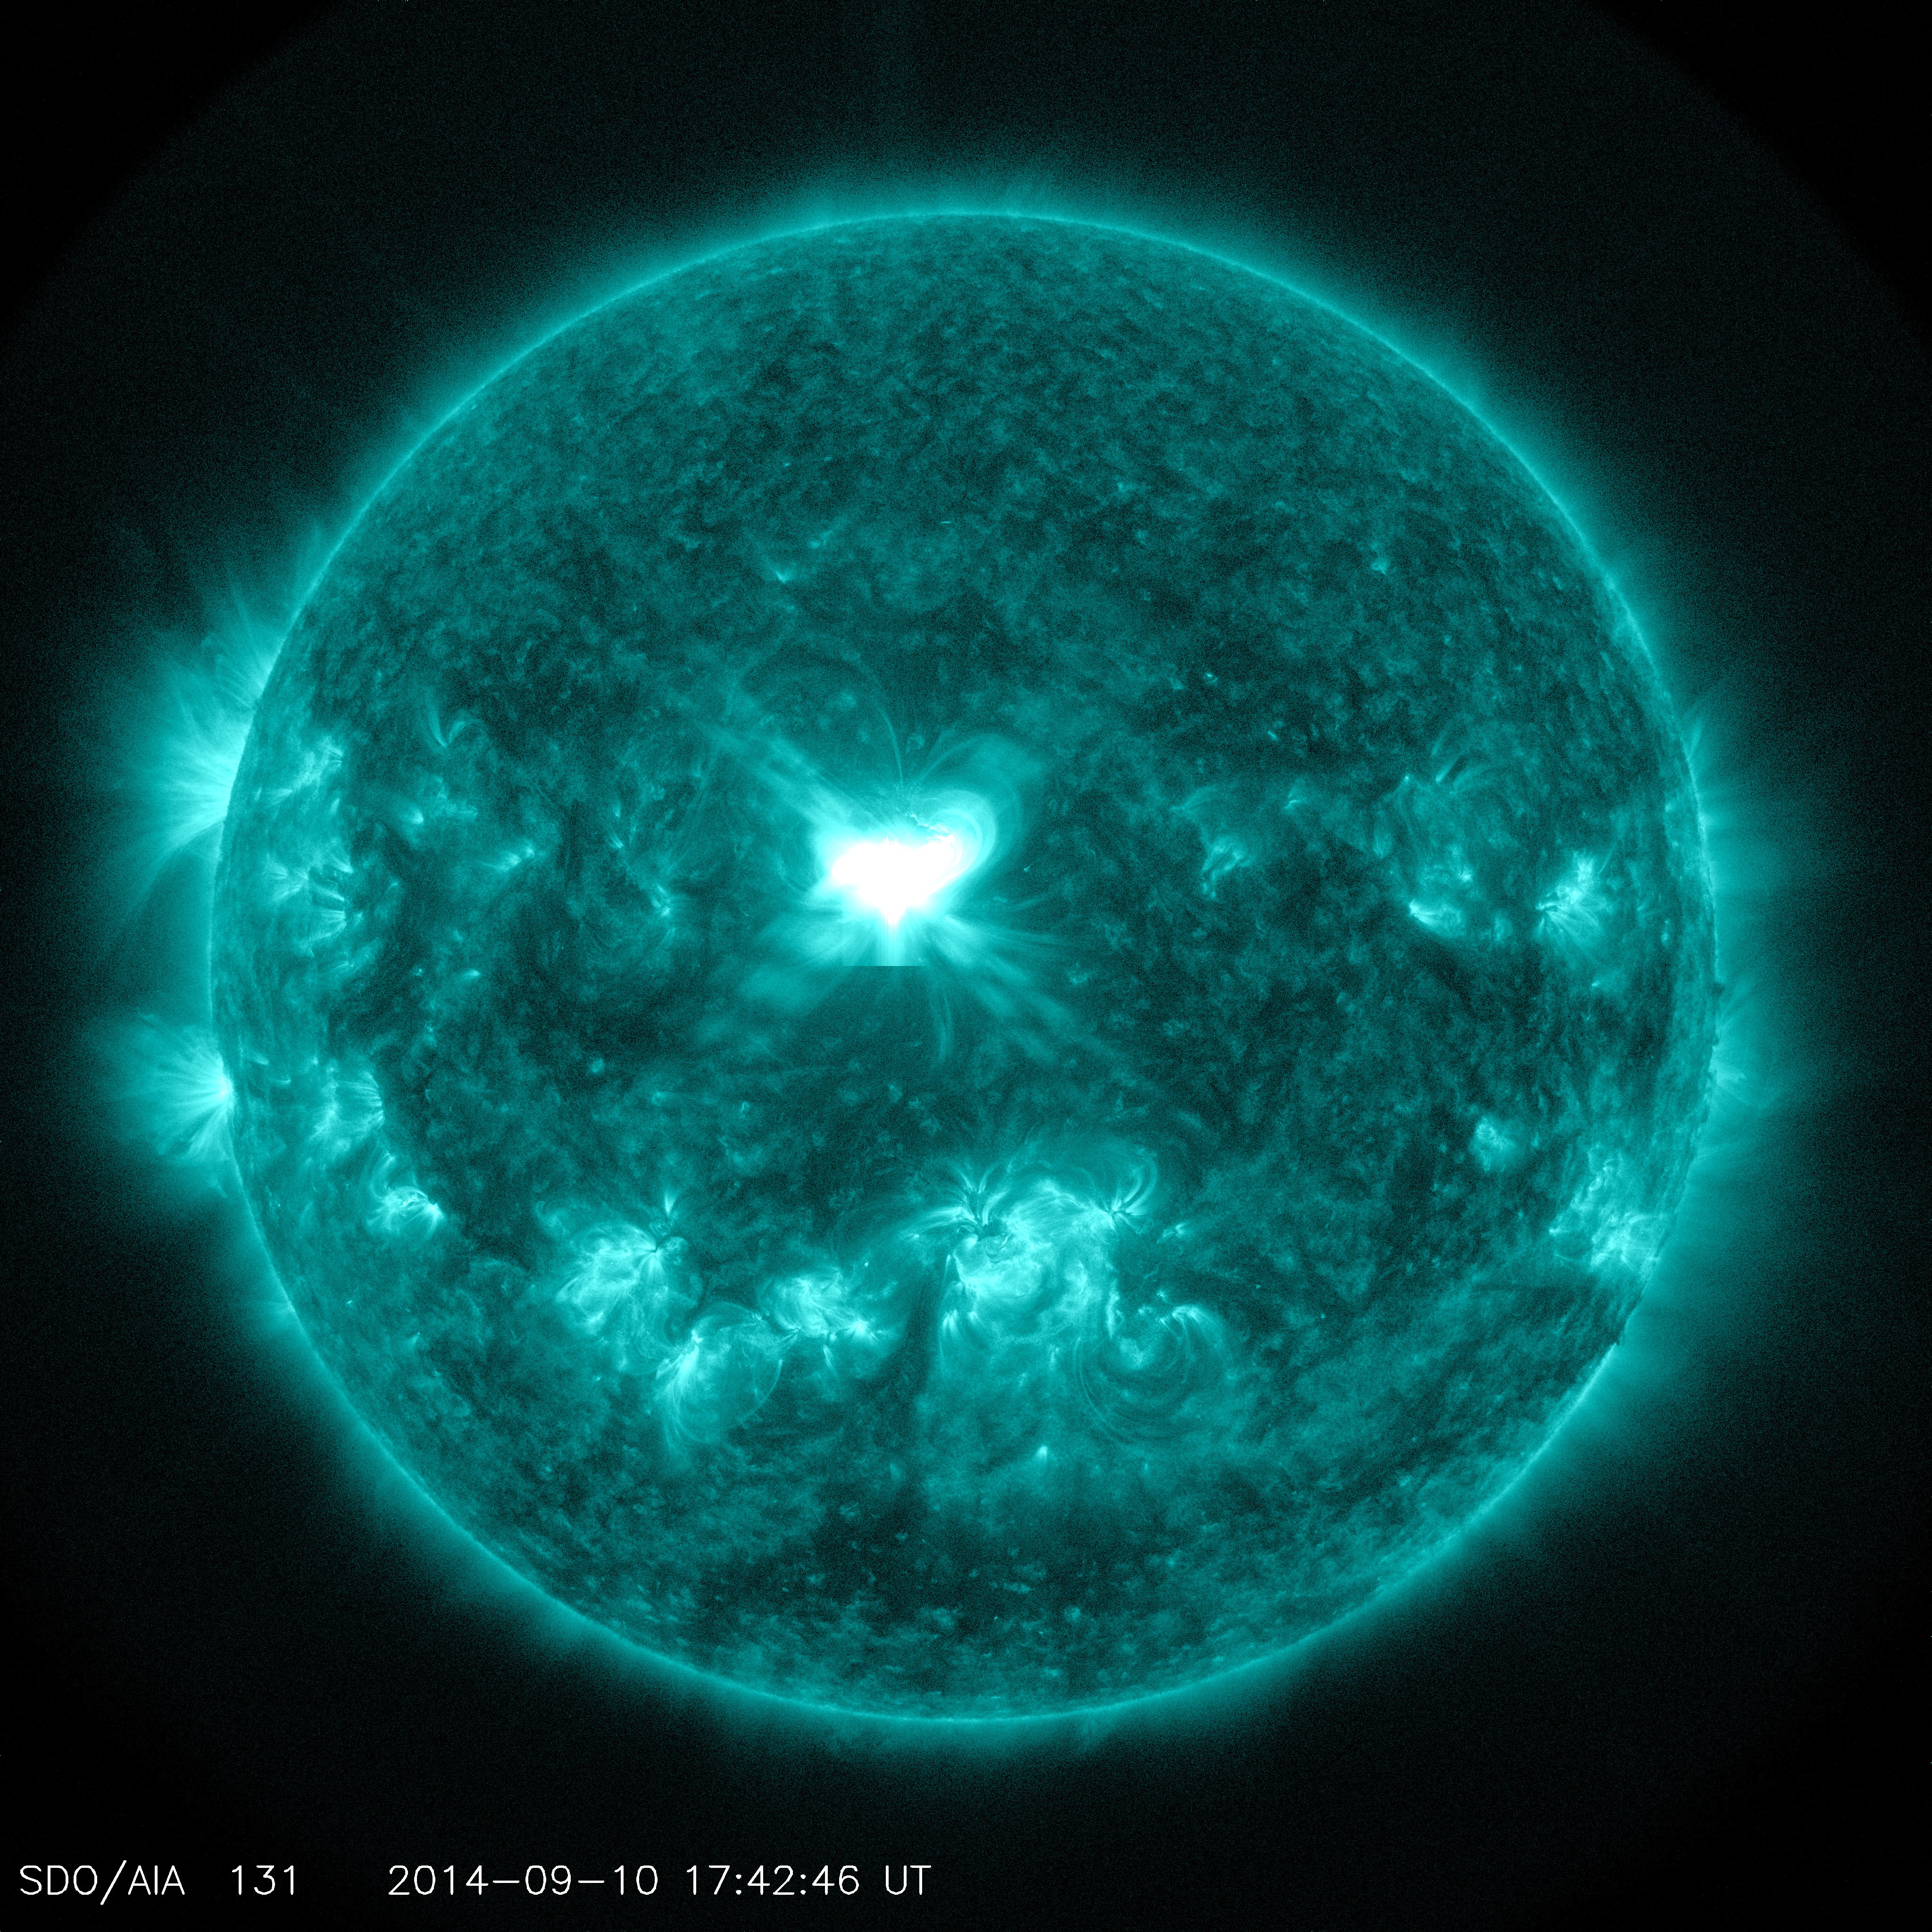

A Significant Flare Surges Off the Sun

The sun emitted a significant solar flare, peaking at 1:48 p.m. EDT on Sept. 10, 2014. NASA's Solar Dynamics Observatory captured images of the event. Solar flares are powerful bursts of radiation. Harmful radiation from a flare cannot pass through Earth's atmosphere to physically affect humans on the ground. However -- when intense enough -- they can disturb the atmosphere in the layer where GPS and communications signals travel. To see how this event may affect Earth, please visit NOAA's Space Weather Prediction Center at spaceweather.gov, the U.S. government's official source for space weather forecasts, alerts, watches and warnings. This flare is classified as an X1.6 class flare. "X-class" denotes the most intense flares, while the number provides more information about its strength. An X2 is twice as intense as an X1, an X3 is three times as intense, etc.

Credit: NASA/Goddard/SDO